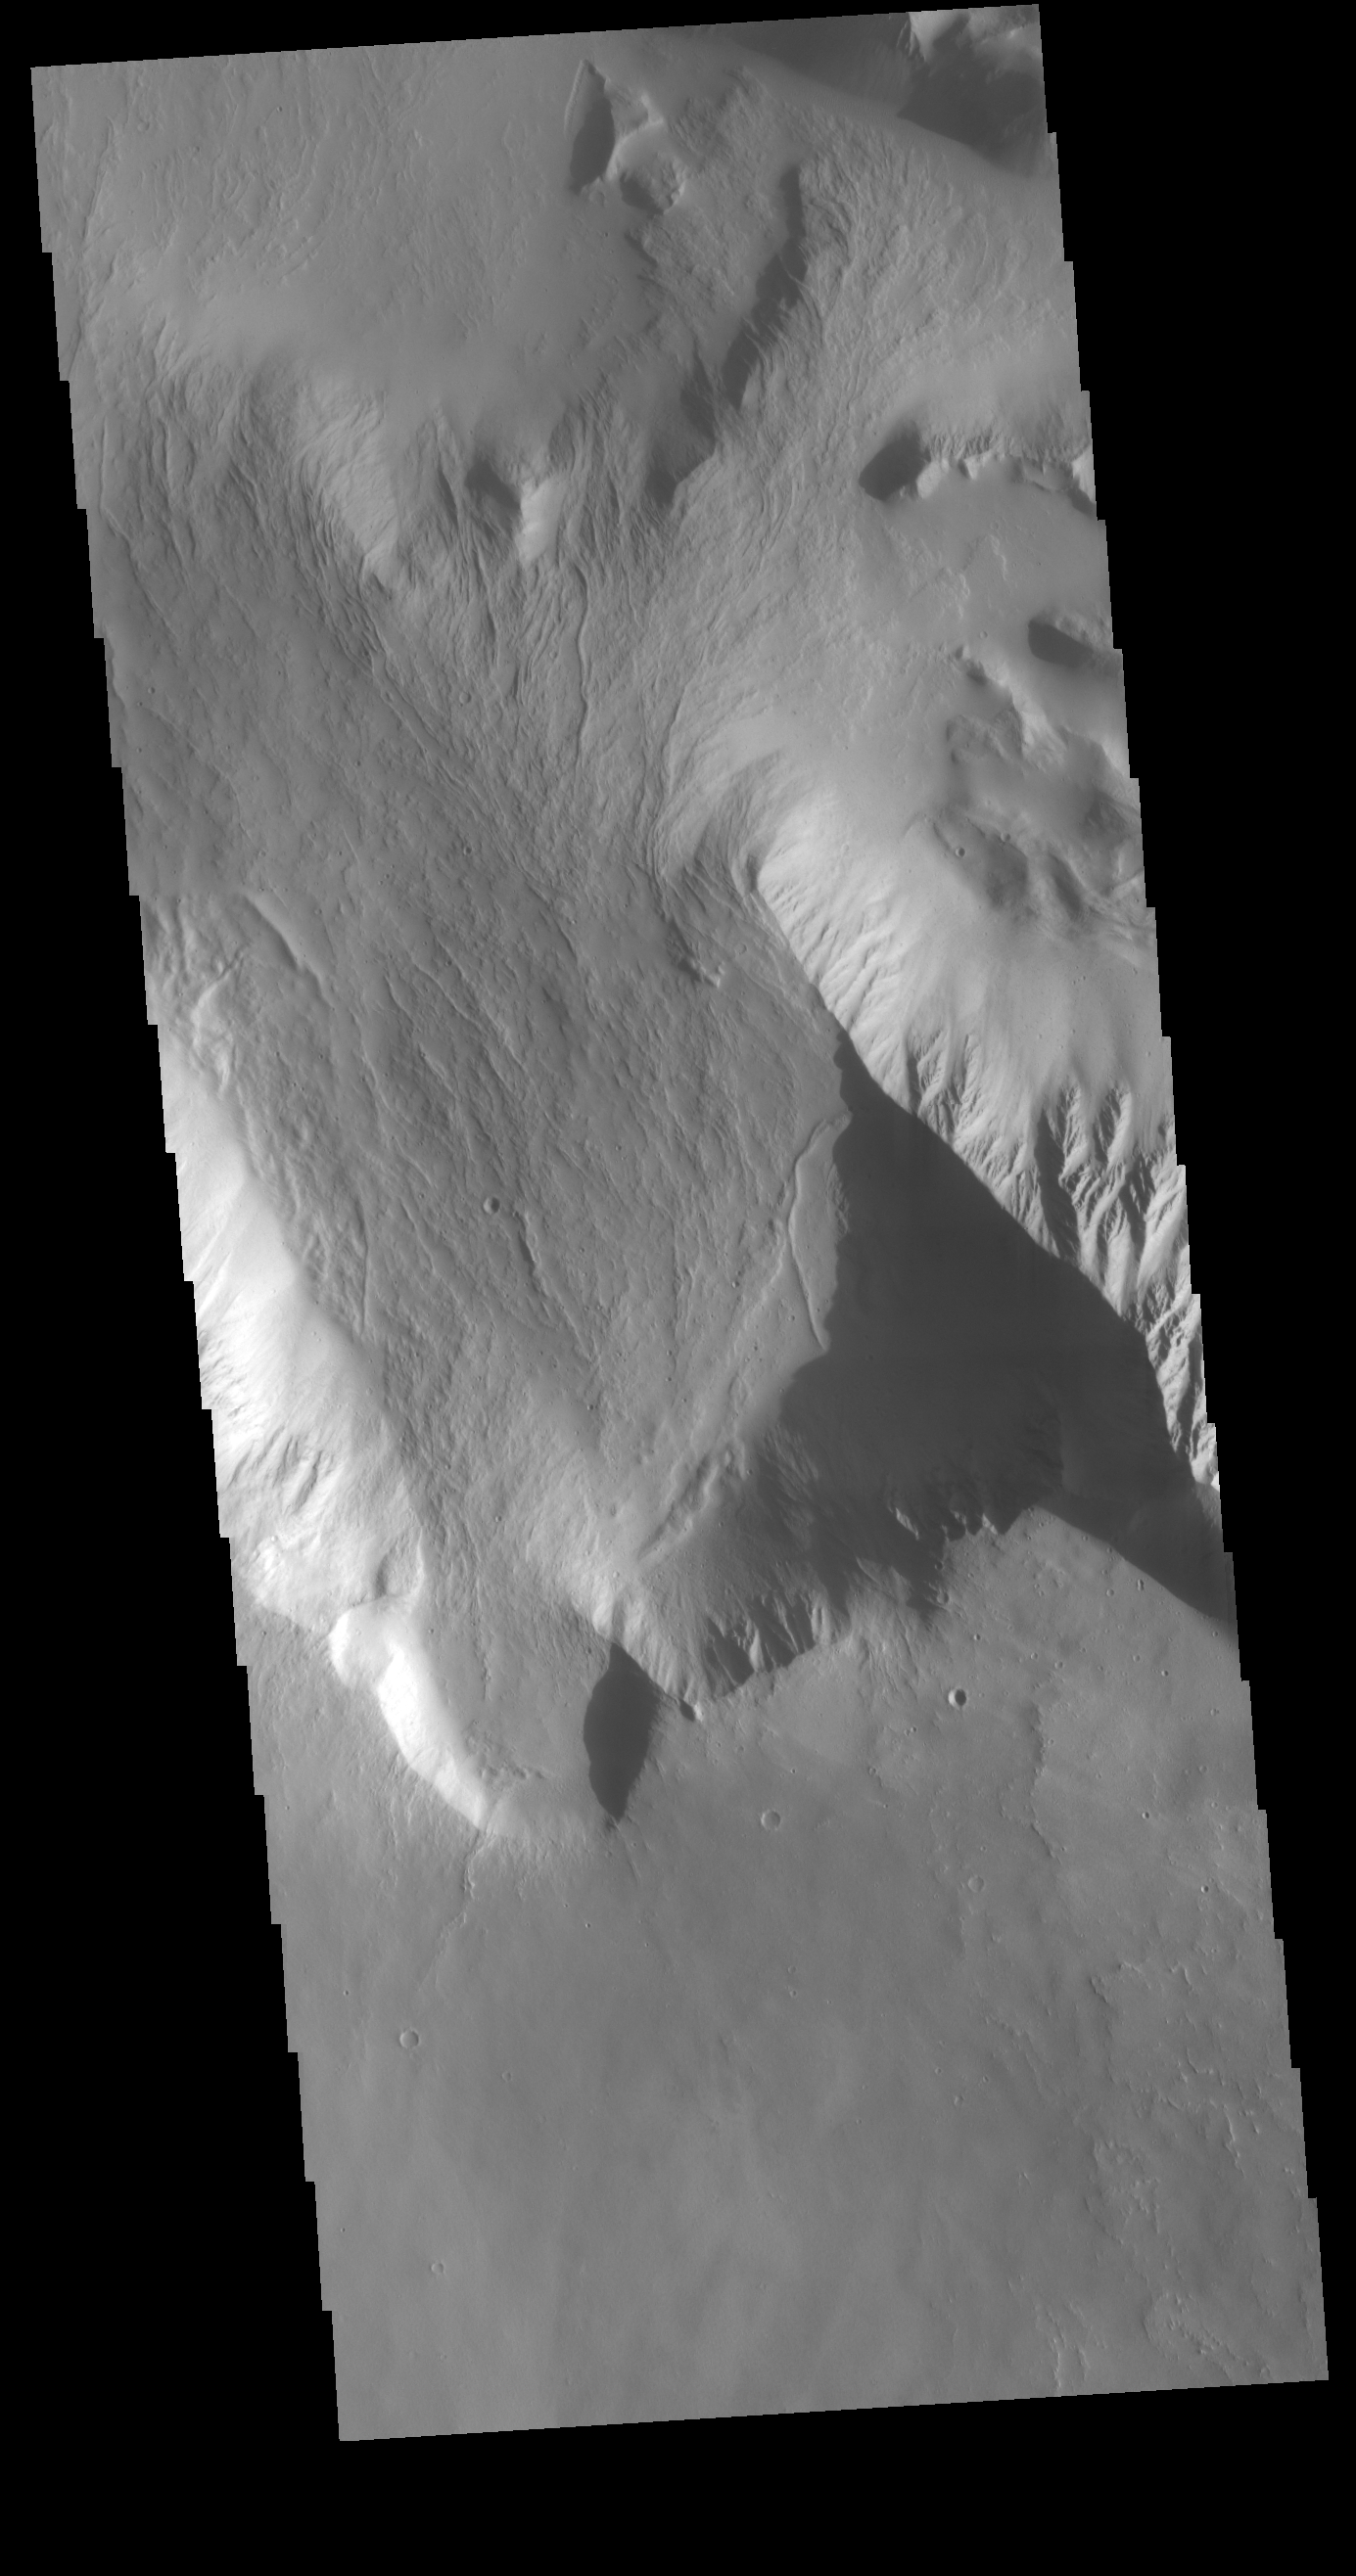

Olympus Rupes

Olympus Rupes is the name of the large escarpment surrounding Olympus Mons. The escarpment is a cliff where there is a large elevation change over a short distance. The elevation change from the lower volcanic plains to the volcano flank is up to 8km (5 miles), almost the height of Mount Everest. This VIS image is located along the northern margin of Olympus Mons, the largest Martian volcano.

Credit: NASA/JPL-Caltech/ASU